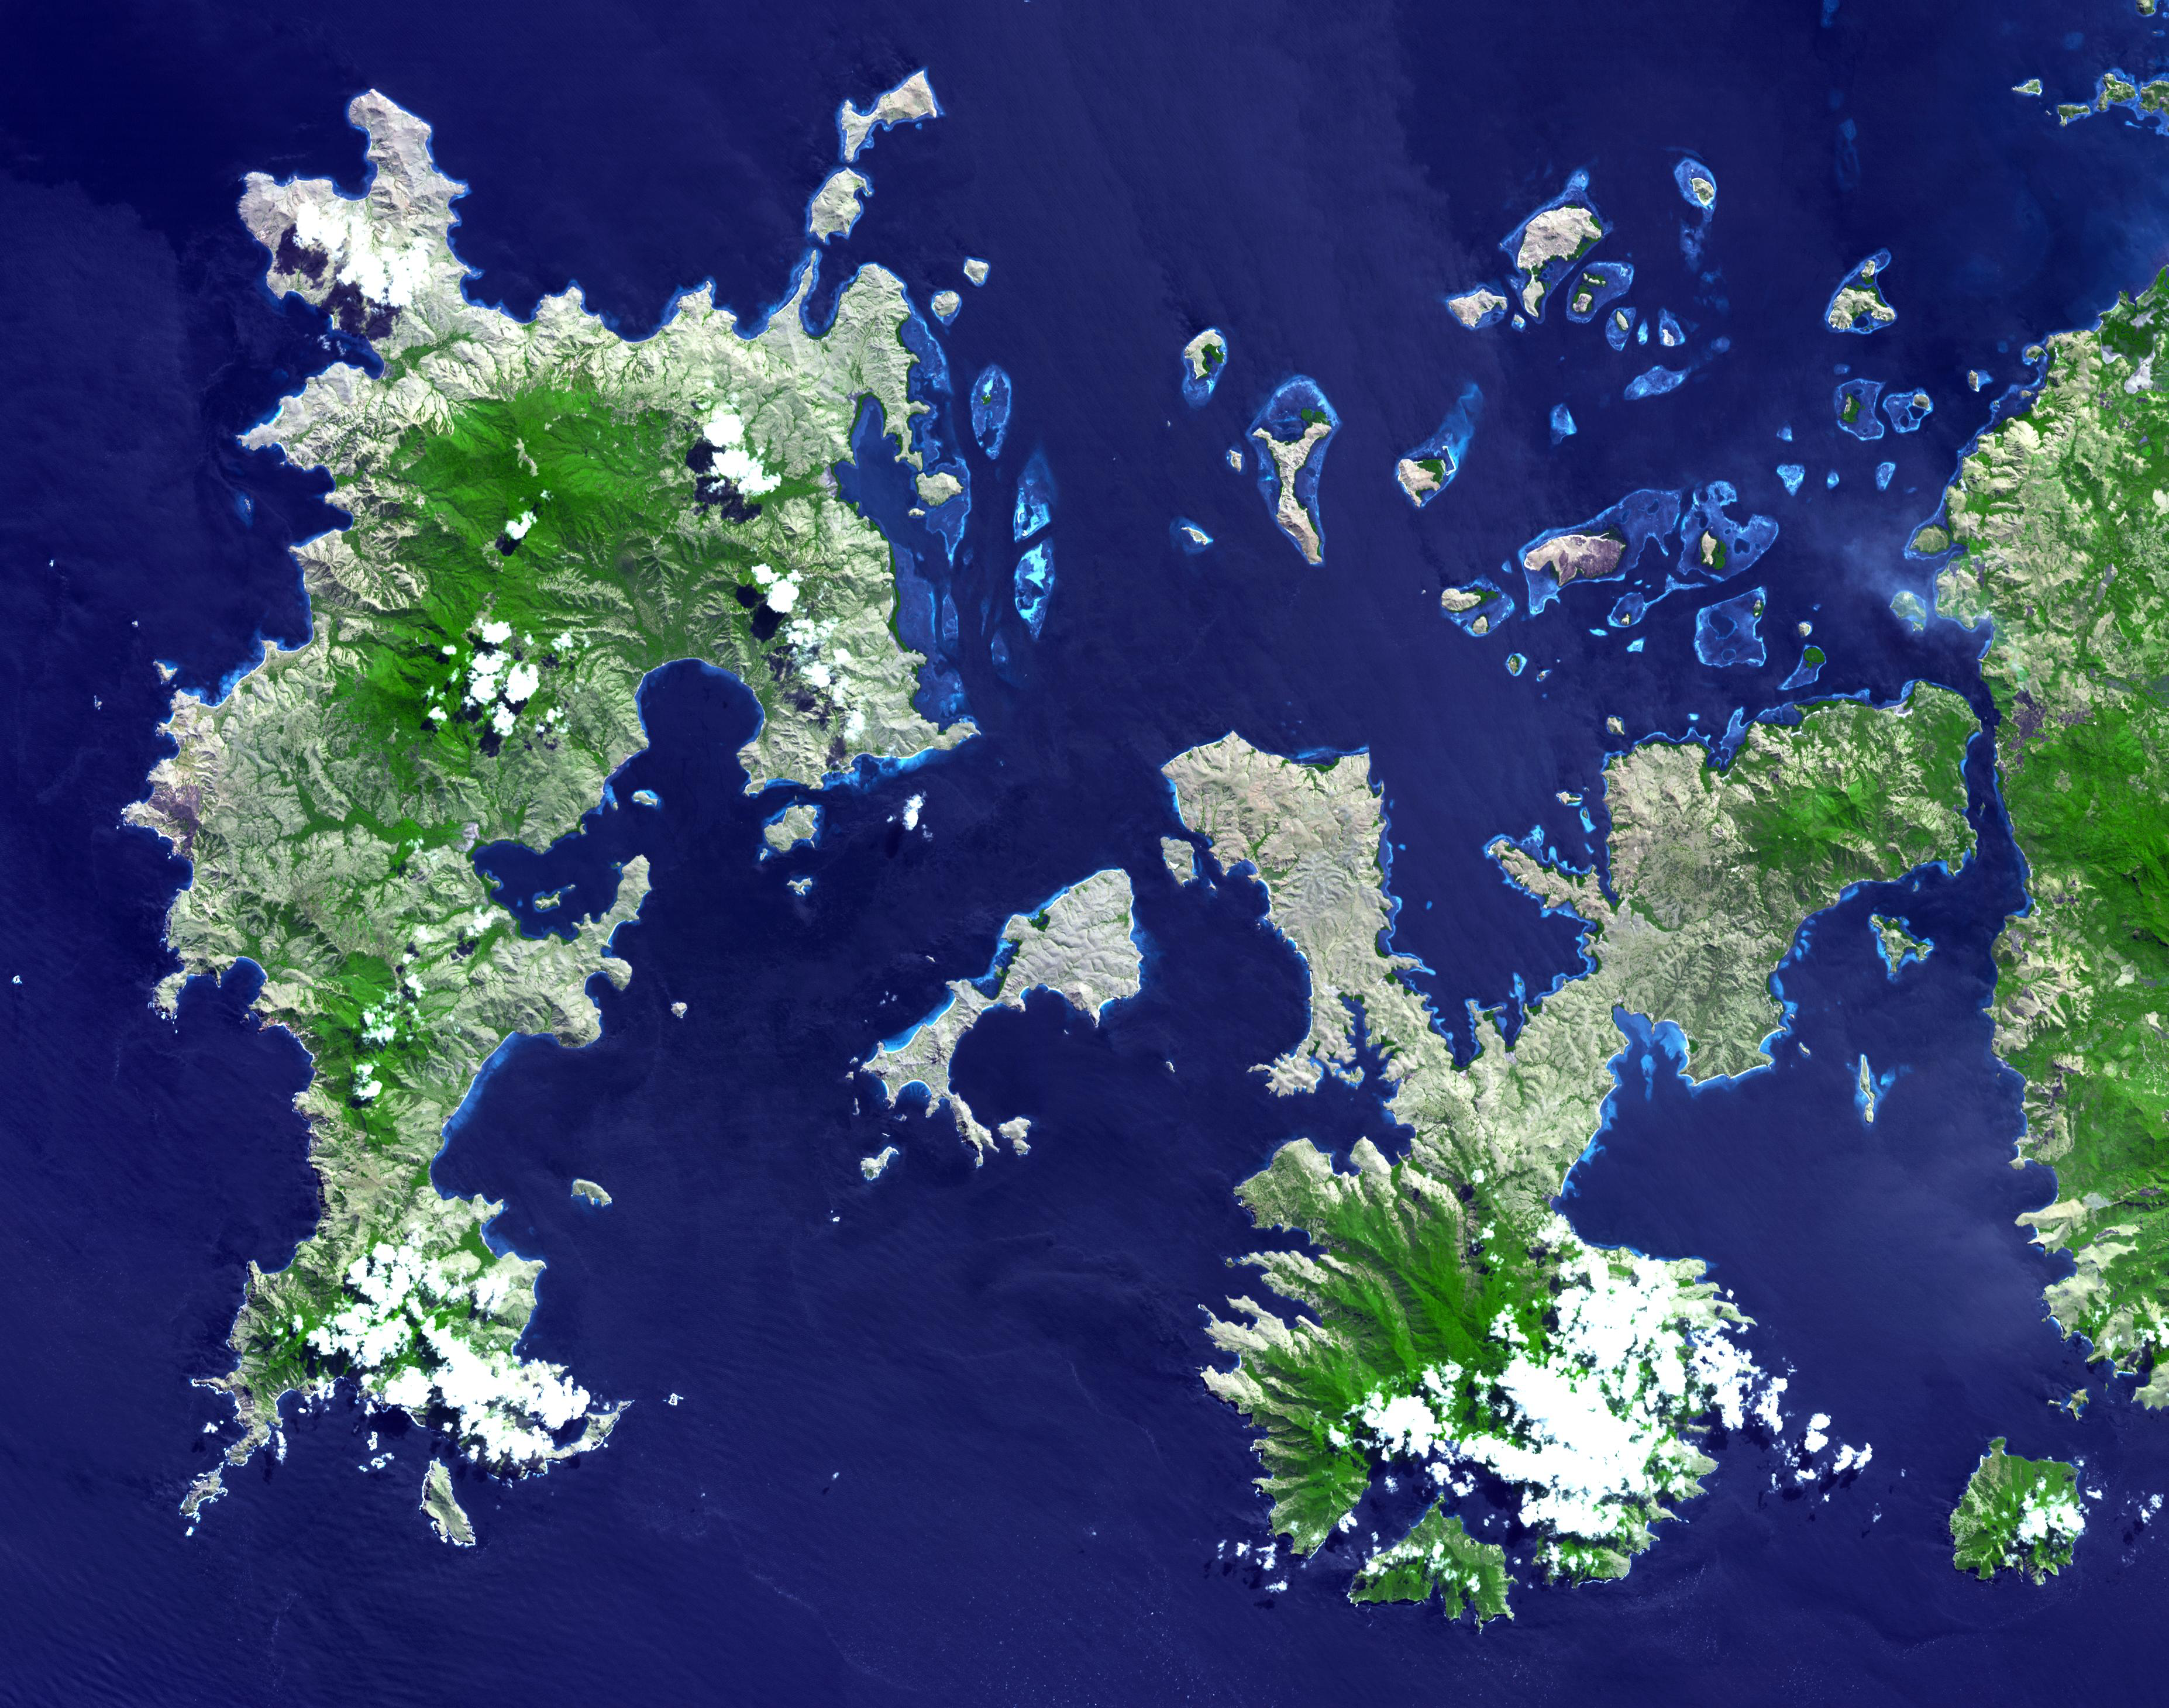

Komodo National Park, Indonesia

The Komodo dragon is the world’s largest lizard species. It is found mainly on the Indonesian islands of Komodo, Rintja, Padar, and Flores in the Komodo National Park. They exist nowhere else in the world; they reach lengths of up to 3 meters or more, and weigh up to 70 kg. Their large size is attributed to island gigantism, since there are no other carnivorous animals to fill the niche on the islands where they live. These reptiles are swift runners and climbers with great appetites for deer and wild boar. There are only an estimated 1000 to 5000 of these monitor lizards living today.

The image was acquired 20 July 2000, covers an area of 43.8 x 55.5 km, and is located at 8.7 degrees south latitude, 119.5 degrees east longitude.

With its 14 spectral bands from the visible to the thermal infrared wavelength region and its high spatial resolution of 15 to 90 meters (about 50 to 300 feet), ASTER images Earth to map and monitor the changing surface of our planet. ASTER is one of five Earth-observing instruments launched December 18, 1999, on NASA’s Terra satellite. The instrument was built by Japan’s Ministry of Economy, Trade and Industry. A joint U.S./Japan science team is responsible for validation and calibration of the instrument and the data products.

The broad spectral coverage and high spectral resolution of ASTER provides scientists in numerous disciplines with critical information for surface mapping and monitoring of dynamic conditions and temporal change. Example applications are: monitoring glacial advances and retreats; monitoring potentially active volcanoes; identifying crop stress; determining cloud morphology and physical properties; wetlands evaluation; thermal pollution monitoring; coral reef degradation; surface temperature mapping of soils and geology; and measuring surface heat balance.

The U.S. science team is located at NASA’s Jet Propulsion Laboratory, Pasadena, Calif. The Terra mission is part of NASA’s Science Mission Directorate.

Credit: NASA/GSFC/METI/ERSDAC/JAROS, and U.S./Japan ASTER Science Team